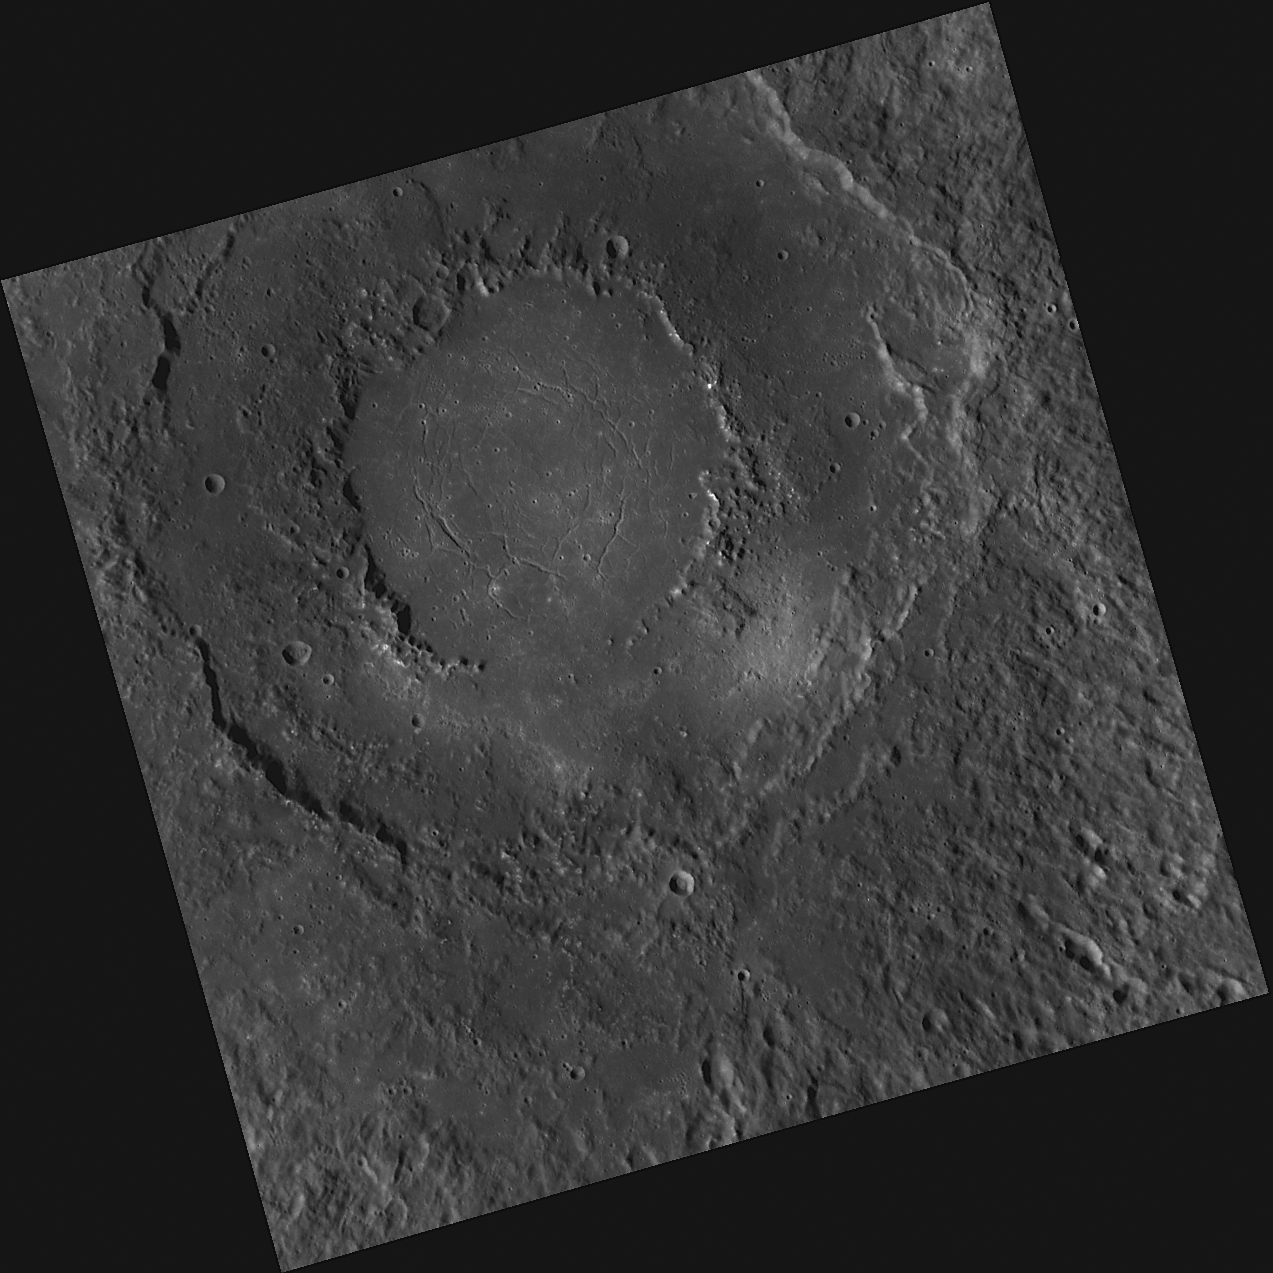

Revisiting Rachmaninoff

This image, taken with the Wide Angle Camera (WAC), shows Rachmaninoff, a double-ring basin named in March 2010 for the Russian composer, pianist and conductor Sergei Rachmaninoff (1873-1943). Rachmaninoff was first imaged in its entirety during MESSENGER’s third Mercury flyby. Of particular interest to geologists are the troughs, or “graben,” on the basin floor, which are thought to have formed as the central smooth, volcanic plains cooled or possibly as other tectonic forces pulled the crust apart.

This image was acquired as part of MDIS’s high-resolution surface morphology base map. The surface morphology base map will cover more than 90% of Mercury’s surface with an average resolution of 250 meters/pixel (0.16 miles/pixel or 820 feet/pixel). Images acquired for the surface morphology base map typically have off-vertical Sun angles (i.e., high incidence angles) and visible shadows so as to reveal clearly the topographic form of geologic features.

The MESSENGER spacecraft is the first ever to orbit the planet Mercury, and the spacecraft’s seven scientific instruments and radio science investigation are unraveling the history and evolution of the Solar System’s innermost planet. Visit the Why Mercury? section of this website to learn more about the key science questions that the MESSENGER mission is addressing. During the one-year primary mission, MDIS is scheduled to acquire more than 75,000 images in support of MESSENGER’s science goals.

Date acquired: September 15, 2011
Image Mission Elapsed Time (MET): 224592808
Image ID: 763457
Instrument: Wide Angle Camera (WAC) of the Mercury Dual Imaging System (MDIS)
WAC filter: 7 (748 nanometers)
Center Latitude: 26.22°
Center Longitude: 58.39° E
Resolution: 350 meters/pixel
Scale: Rachmaninoff basin is 290 kilometers (180 miles) in diameter
Incidence Angle: 61.8°
Emission Angle: 0.1°
Phase Angle: 61.9°

These images are from MESSENGER, a NASA Discovery mission to conduct the first orbital study of the innermost planet, Mercury. For information regarding the use of images, see the MESSENGER image use policy.

Credit: NASA/Johns Hopkins University Applied Physics Laboratory/Carnegie Institution of Washington